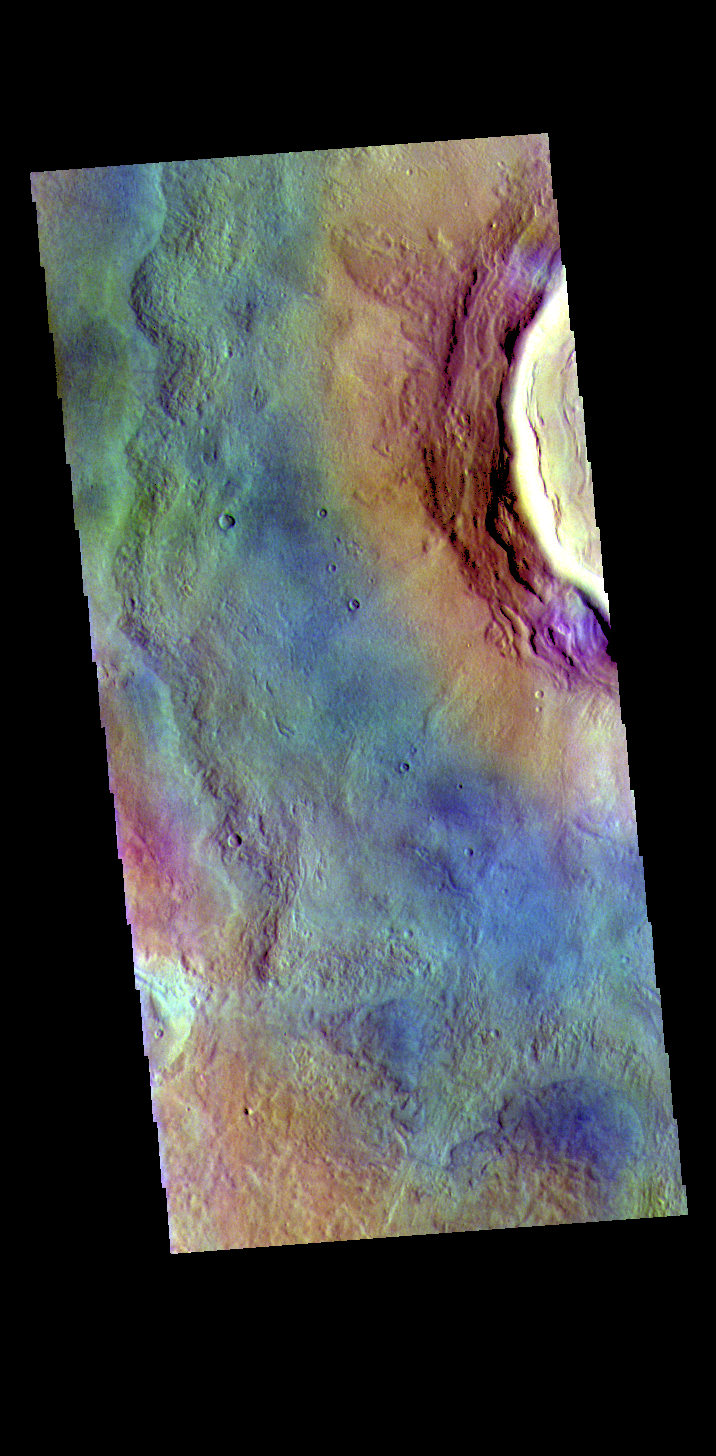

Utopia Planitia – False Color

The THEMIS VIS camera contains 5 filters. The data from different filters can be combined in multiple ways to create a false color image. These false color images may reveal subtle variations of the surface not easily identified in a single band image. Today’s false color image shows the rim and ejecta blanket of an unnamed crater located in Utopia Planitia.

Credit: NASA/JPL-Caltech/ASU